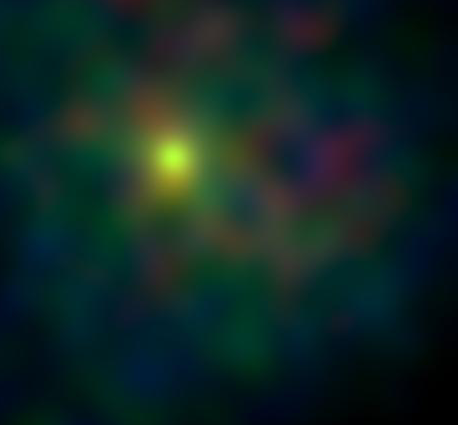

X-ray Eyes on Tempel

Figure 1: X-ray Eyes on Tempel

This false-color image shows comet Tempel 1 as seen by Chandra X-ray Observatory on June 30, 2005, Universal Time. The comet was bright and condensed. The X-rays observed from comets are caused by an interaction between highly charged oxygen in the solar wind and neutral gases from the comet.

The observatory detected X-rays with an energy of 0.3 to 1.0 kilo electron Volts. The bulk of the X-rays were between 0.5 and 0.7 kilo electron Volts.

Chandra will observe the comet for 18 hours during and after the time when NASA’s Deep Impact impactor probe collides with Tempel 1 at 10:52 p.m. Pacific time, July 3 (1:52 a.m. Eastern time, July 4). The material ejected from the crater could cause the interaction region, and thus the X-ray emission, to move toward the Sun.

Credit: NASA/CXC